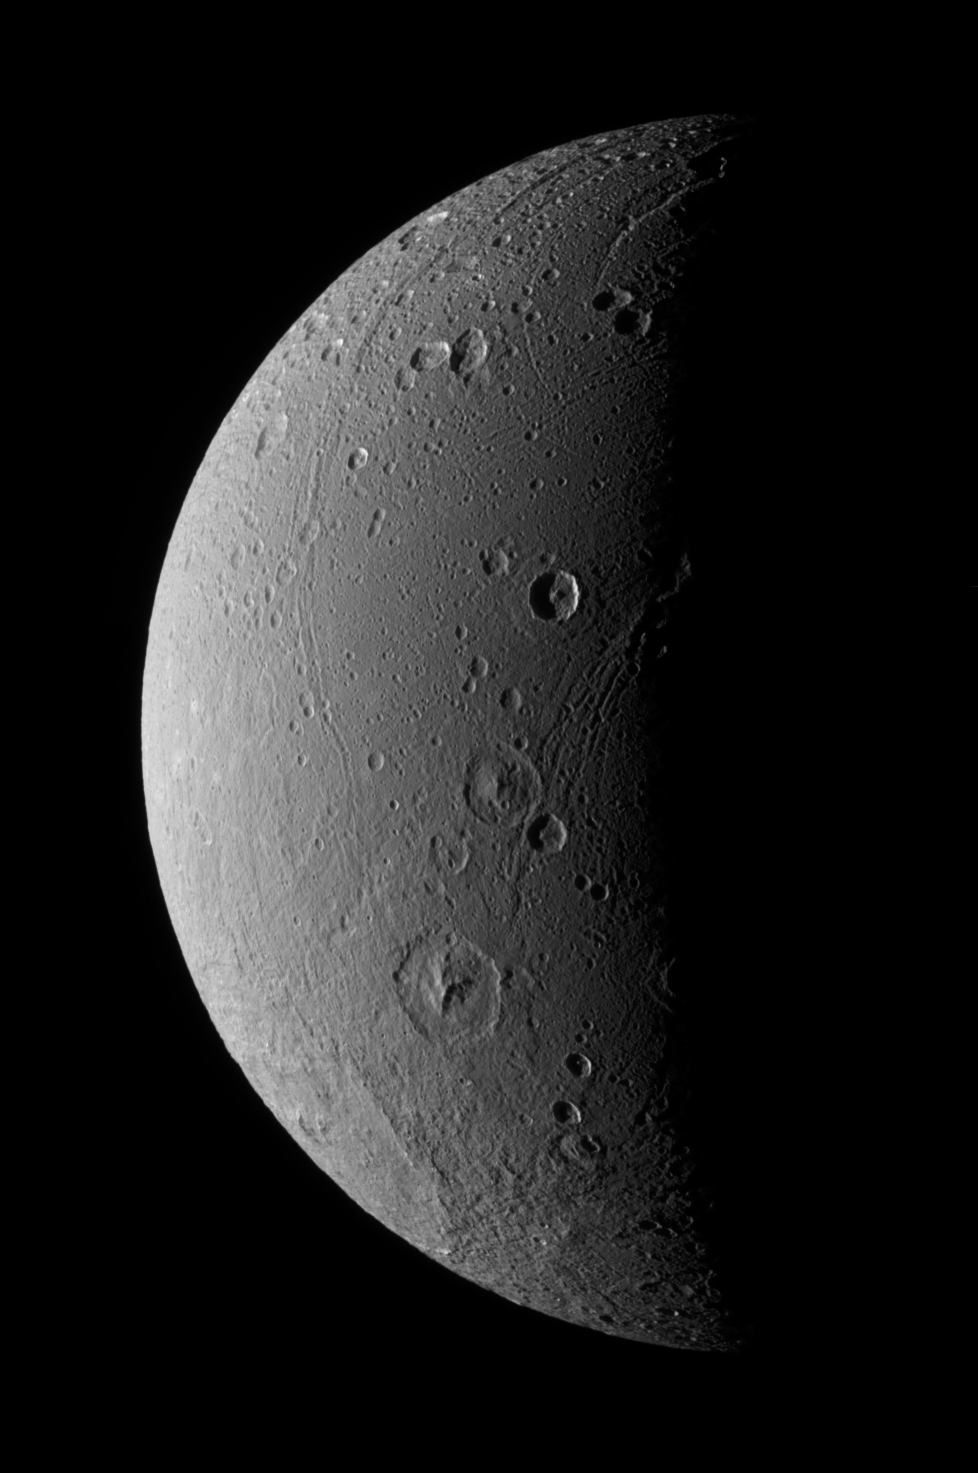

Dione Has Her Faults (Monochrome)

This view highlights tectonic faults and craters on Dione, an icy world that has undoubtedly experienced geologic activity since its formation.

This view looks toward the leading hemisphere on Dione (1,126 kilometers, or 700 miles across). North is up and rotated 20 degrees to the right.

See PIA07691 for a similar false color view.

The image was taken with the Cassini spacecraft narrow-angle camera on Dec. 24, 2005 at a distance of approximately 151,000 kilometers (94,000 miles) from Dione and at a Sun-Dione-spacecraft, or phase, angle of 99 degrees. Image scale is 896 meters (2,940 feet) per pixel.

The Cassini-Huygens mission is a cooperative project of NASA, the European Space Agency and the Italian Space Agency. The Jet Propulsion Laboratory, a division of the California Institute of Technology in Pasadena, manages the mission for NASA’s Science Mission Directorate, Washington, D.C. The Cassini orbiter and its two onboard cameras were designed, developed and assembled at JPL. The imaging operations center is based at the Space Science Institute in Boulder, Colo.

Credit: NASA/JPL/Space Science Institute